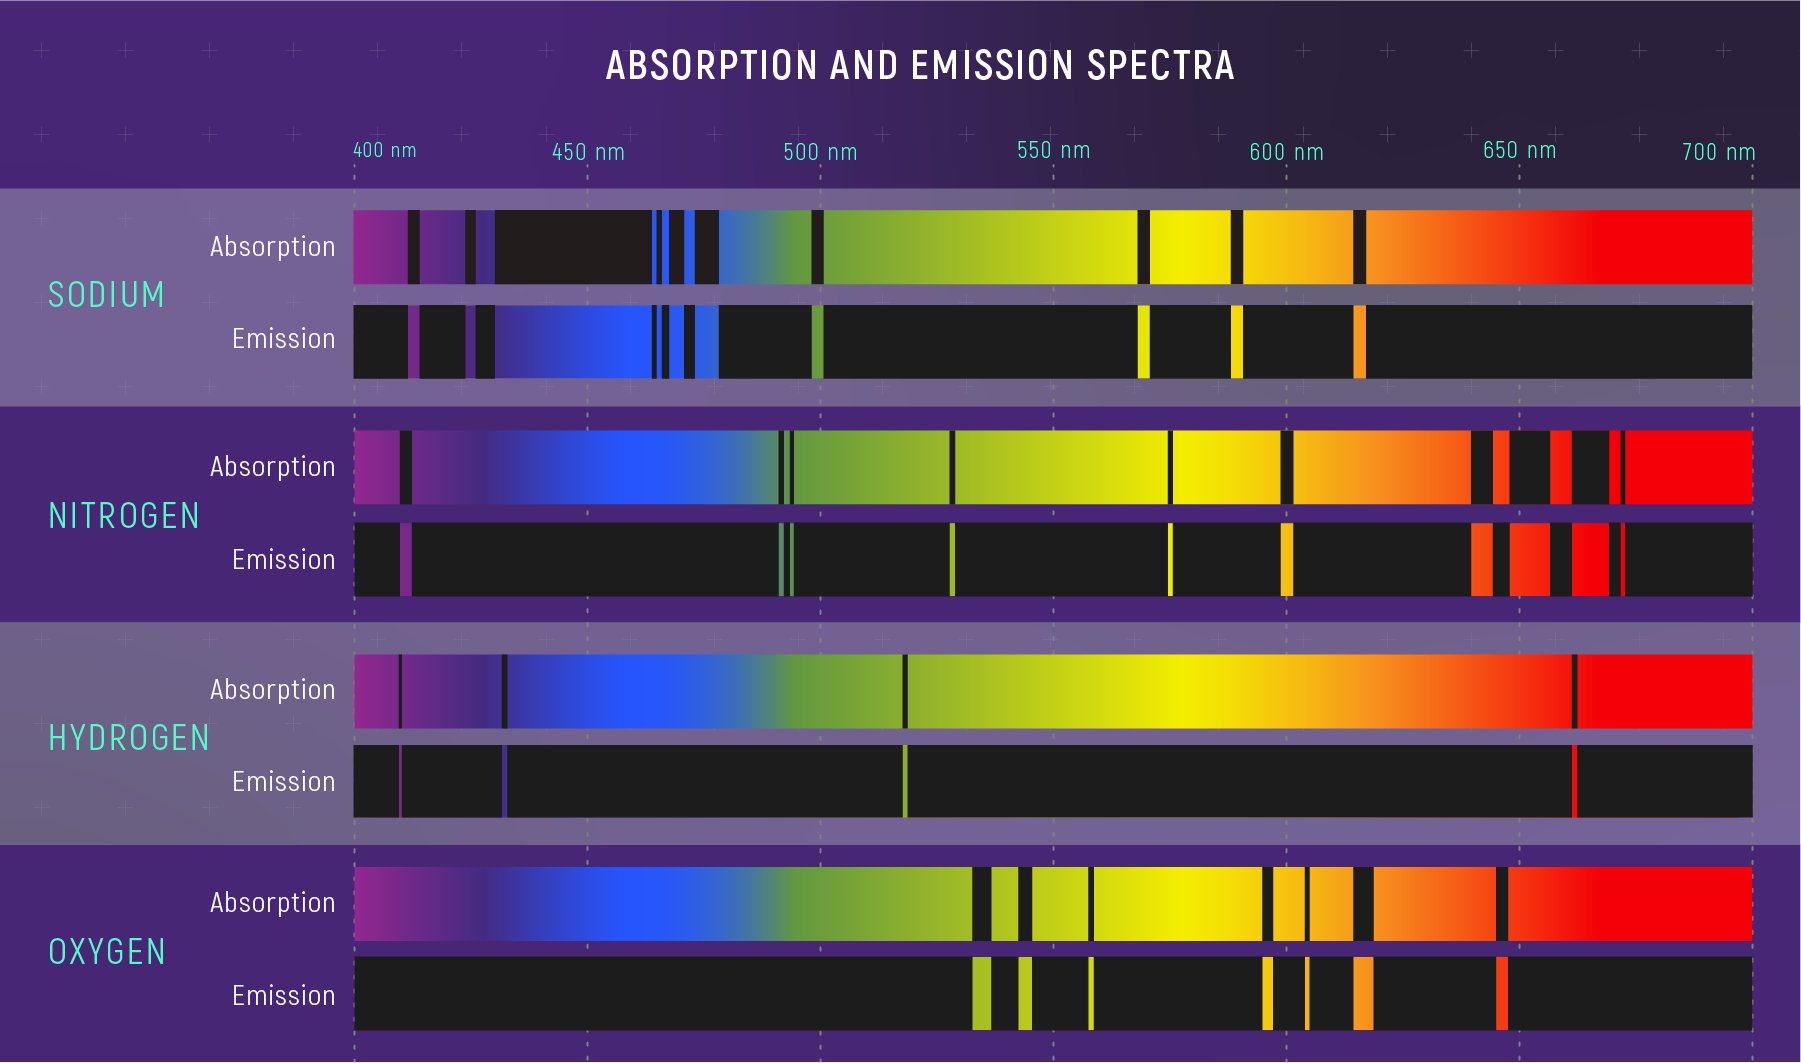

Absorption and Emission Spectra of Various Elements

Absorption Spectra: When light passes through a gas, atoms and molecules in the gas absorb certain colors, or wavelengths, of that light. The result is an absorption spectrum: a rainbow with dark absorption lines.

Emission Spectra: The same gas can glow, giving off very specific colors to form an emission spectrum with bright lines known as emission lines.

Every element has a unique set of absorption and emission lines. The pattern of lines is known as a spectral signature. The absorption and emission spectra of each element are inverses of each other: The wavelengths of a particular element’s absorption lines are the same as the wavelengths of its emission lines. Astronomers can compare the spectrum of a celestial object or material with the spectra of known elements and molecules to figure out what the object or material is made of.

Credit: Illustration: NASA, ESA, CSA, Leah Hustak (STScI)